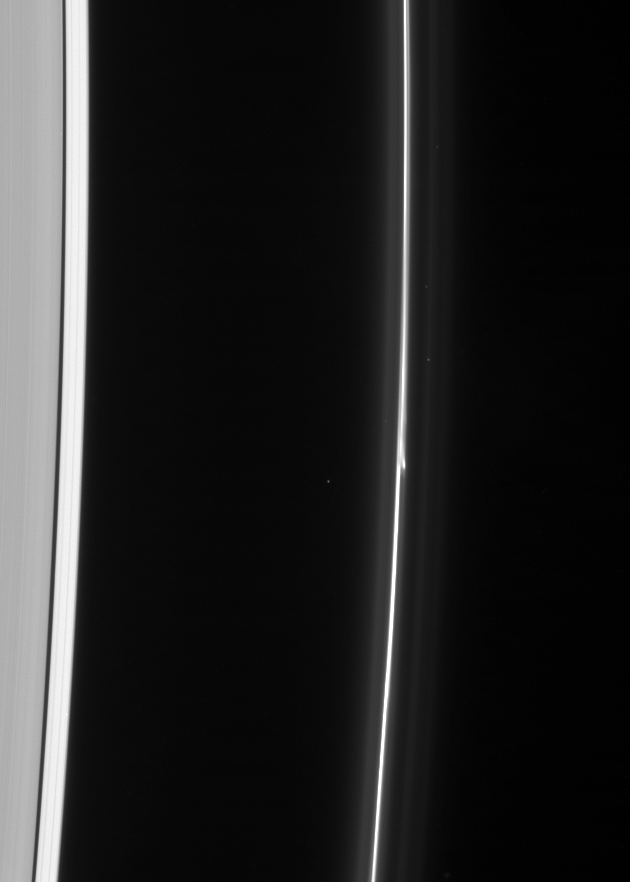

Budding F Ring

The brilliant core of the F ring displays a breakaway clump of material, possibly related to the other objects the Cassini spacecraft has witnessed in the dynamic ring in the past few years of observations.

This view looks toward the unlit side of the rings from about 58 degrees above the ringplane.

The image was taken in visible light with the Cassini spacecraft narrow-angle camera on Feb. 10, 2007 at a distance of approximately 1.7 million kilometers (1.1 million miles) from Saturn. Image scale is 10 kilometers (6 miles) per pixel.

The Cassini-Huygens mission is a cooperative project of NASA, the European Space Agency and the Italian Space Agency. The Jet Propulsion Laboratory, a division of the California Institute of Technology in Pasadena, manages the mission for NASA’s Science Mission Directorate, Washington, D.C. The Cassini orbiter and its two onboard cameras were designed, developed and assembled at JPL. The imaging operations center is based at the Space Science Institute in Boulder, Colo.

Credit: NASA/JPL/Space Science Institute